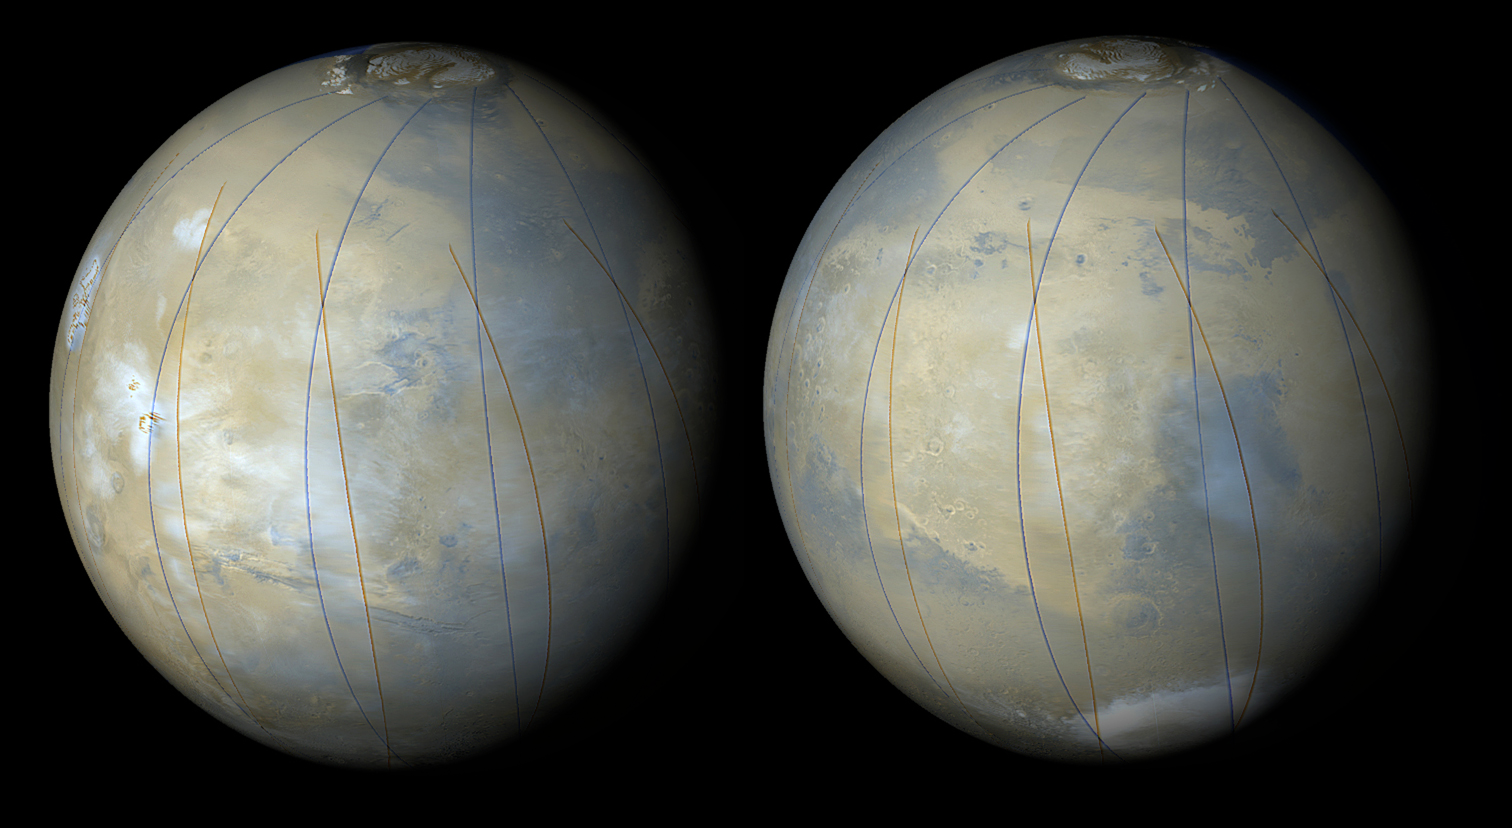

Early MOC Global Color Mosaics

These two images are synthetic views of Mars made by combining Mars Global Surveyor (MGS) Mars Orbiter Camera (MOC) wide angle images from several orbits during the first week of March 1999 — during MOC’s focus and calibration testing period. The blue and red lines are the edges of the original pictures. Views such as these will be used throughout the MGS Mapping Mission to characterize the changing weather patterns on Mars. Right now, it is northern hemisphere summer on Mars, and the north polar ice cap can be seen at the top of each image.

In the view on the left, thick blue-white afternoon water ice clouds can be seen surrounding and obscuring the northern-most of the large volcanoes of the Tharsis Montes region (left), and clouds can also be seen over Lunae Planum (center) and Chryse Planitia (center right).

In the right image, faint clouds are seen over Arabia (center left bright region) with somewhat thicker clouds seen over Syrtis Major (dark, triangular region toward the right). Very thick southern winter clouds can be seen “ponded” within the Hellas Basin near the bottom of the frame.

Malin Space Science Systems and the California Institute of Technology built the MOC using spare hardware from the Mars Observer mission. MSSS operates the camera from its facilities in San Diego, CA. The Jet Propulsion Laboratory’s Mars Surveyor Operations Project operates the Mars Global Surveyor spacecraft with its industrial partner, Lockheed Martin Astronautics, from facilities in Pasadena, CA and Denver, CO.

Credit: NASA/JPL/MSSS